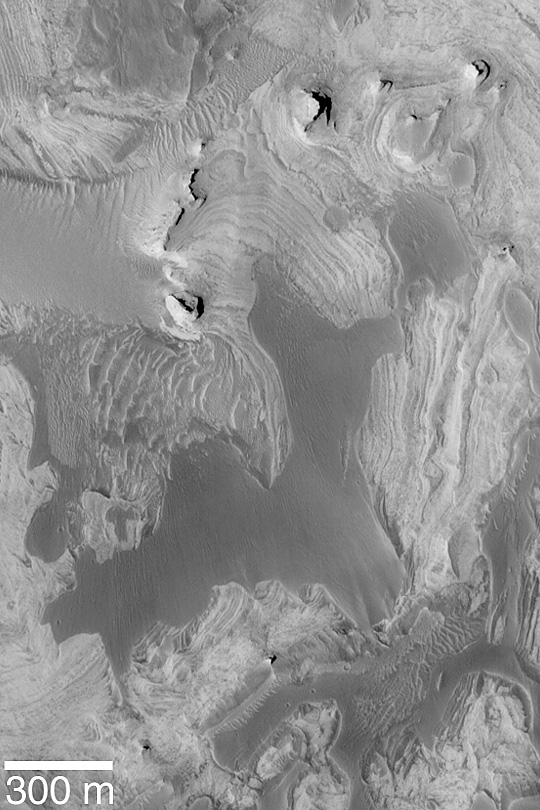

Layers in Tithonium Chasma

MGS MOC Release No. MOC2-445, 7 August 2003

Tithonium Chasma is one of the troughs of the vast Valles Marineris canyon system. Within many of these troughs are outcrops of light-toned, layered, sedimentary rock. This Mars Global Surveyor (MGS) Mars Orbiter Camera (MOC) image shows eroded sedimentary rock exposures overlain by the remnants of a smoother-surfaced, dark material. The dark feature is a younger sedimentary deposit made of a different material than the light-toned sediments; it covered the lighter rocks after they were eroded to their present form. This area is located near 5.0°S, 89.8°W. Sunlight illuminates the scene from the lower left.

Credit: NASA/JPL/Malin Space Science Systems